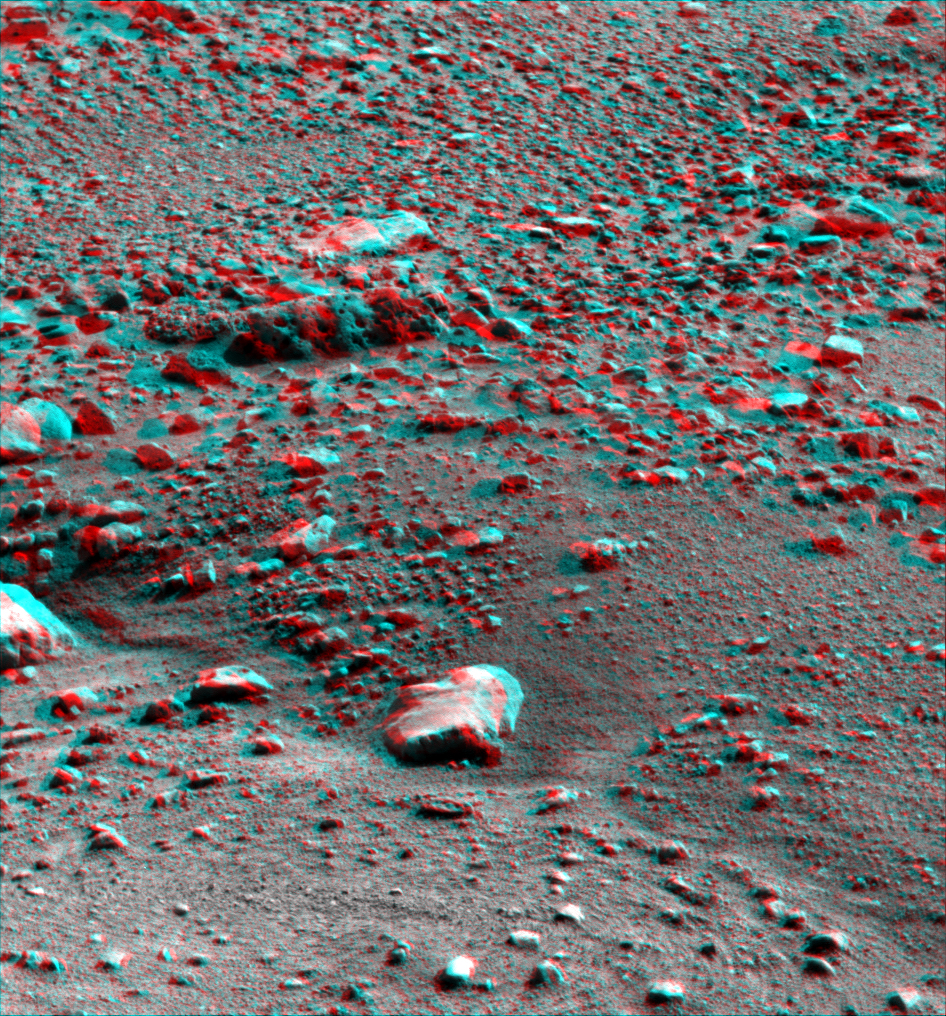

Martian Surface as Seen by Phoenix

This anaglyph, acquired by NASA’s Phoenix Lander’s Surface Stereo Imager on Sol 31, the 31st Martian day of the mission (June 26, 2008), shows a stereoscopic 3D view of the Martian surface near the lander.

The Phoenix Mission is led by the University of Arizona, Tucson, on behalf of NASA. Project management of the mission is by NASA’s Jet Propulsion Laboratory, Pasadena, Calif. Spacecraft development is by Lockheed Martin Space Systems, Denver.

Photojournal Note: As planned, the Phoenix lander, which landed May 25, 2008 23:53 UTC, ended communications in November 2008, about six months after landing, when its solar panels ceased operating in the dark Martian winter.

Credit: NASA/JPL-Caltech/University of Arizona/Texas A&M University